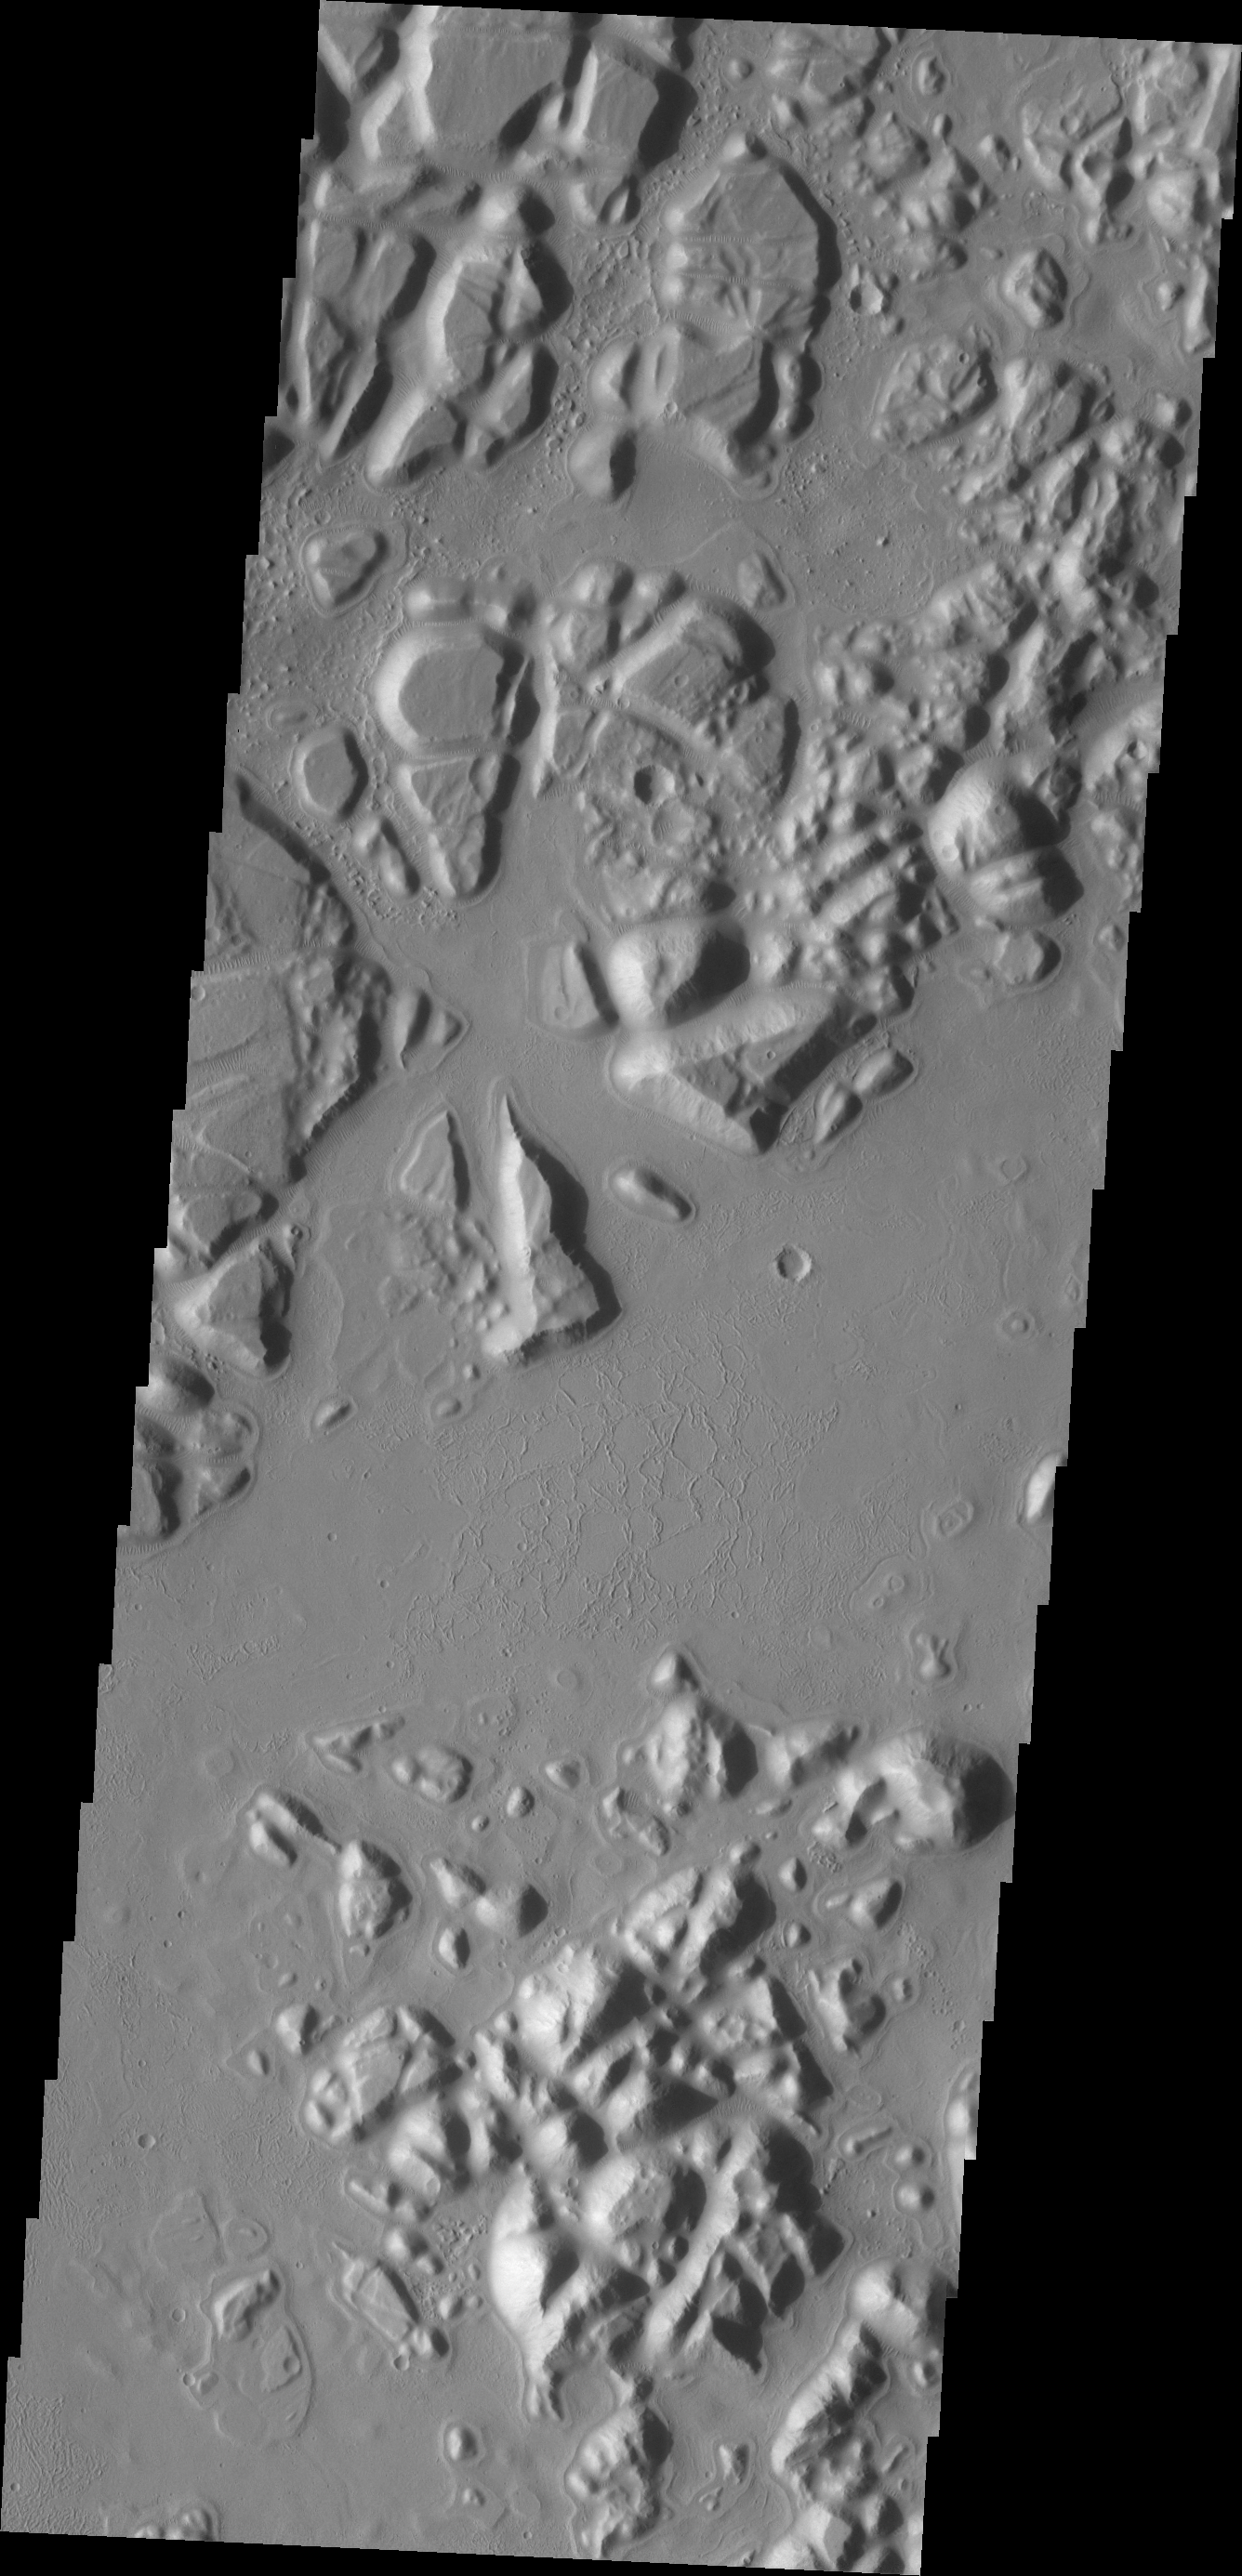

Echus Chaos

The hills and mesas in today’s VIS image are part of Echus Chaos.

Credit: NASA/JPL/ASU